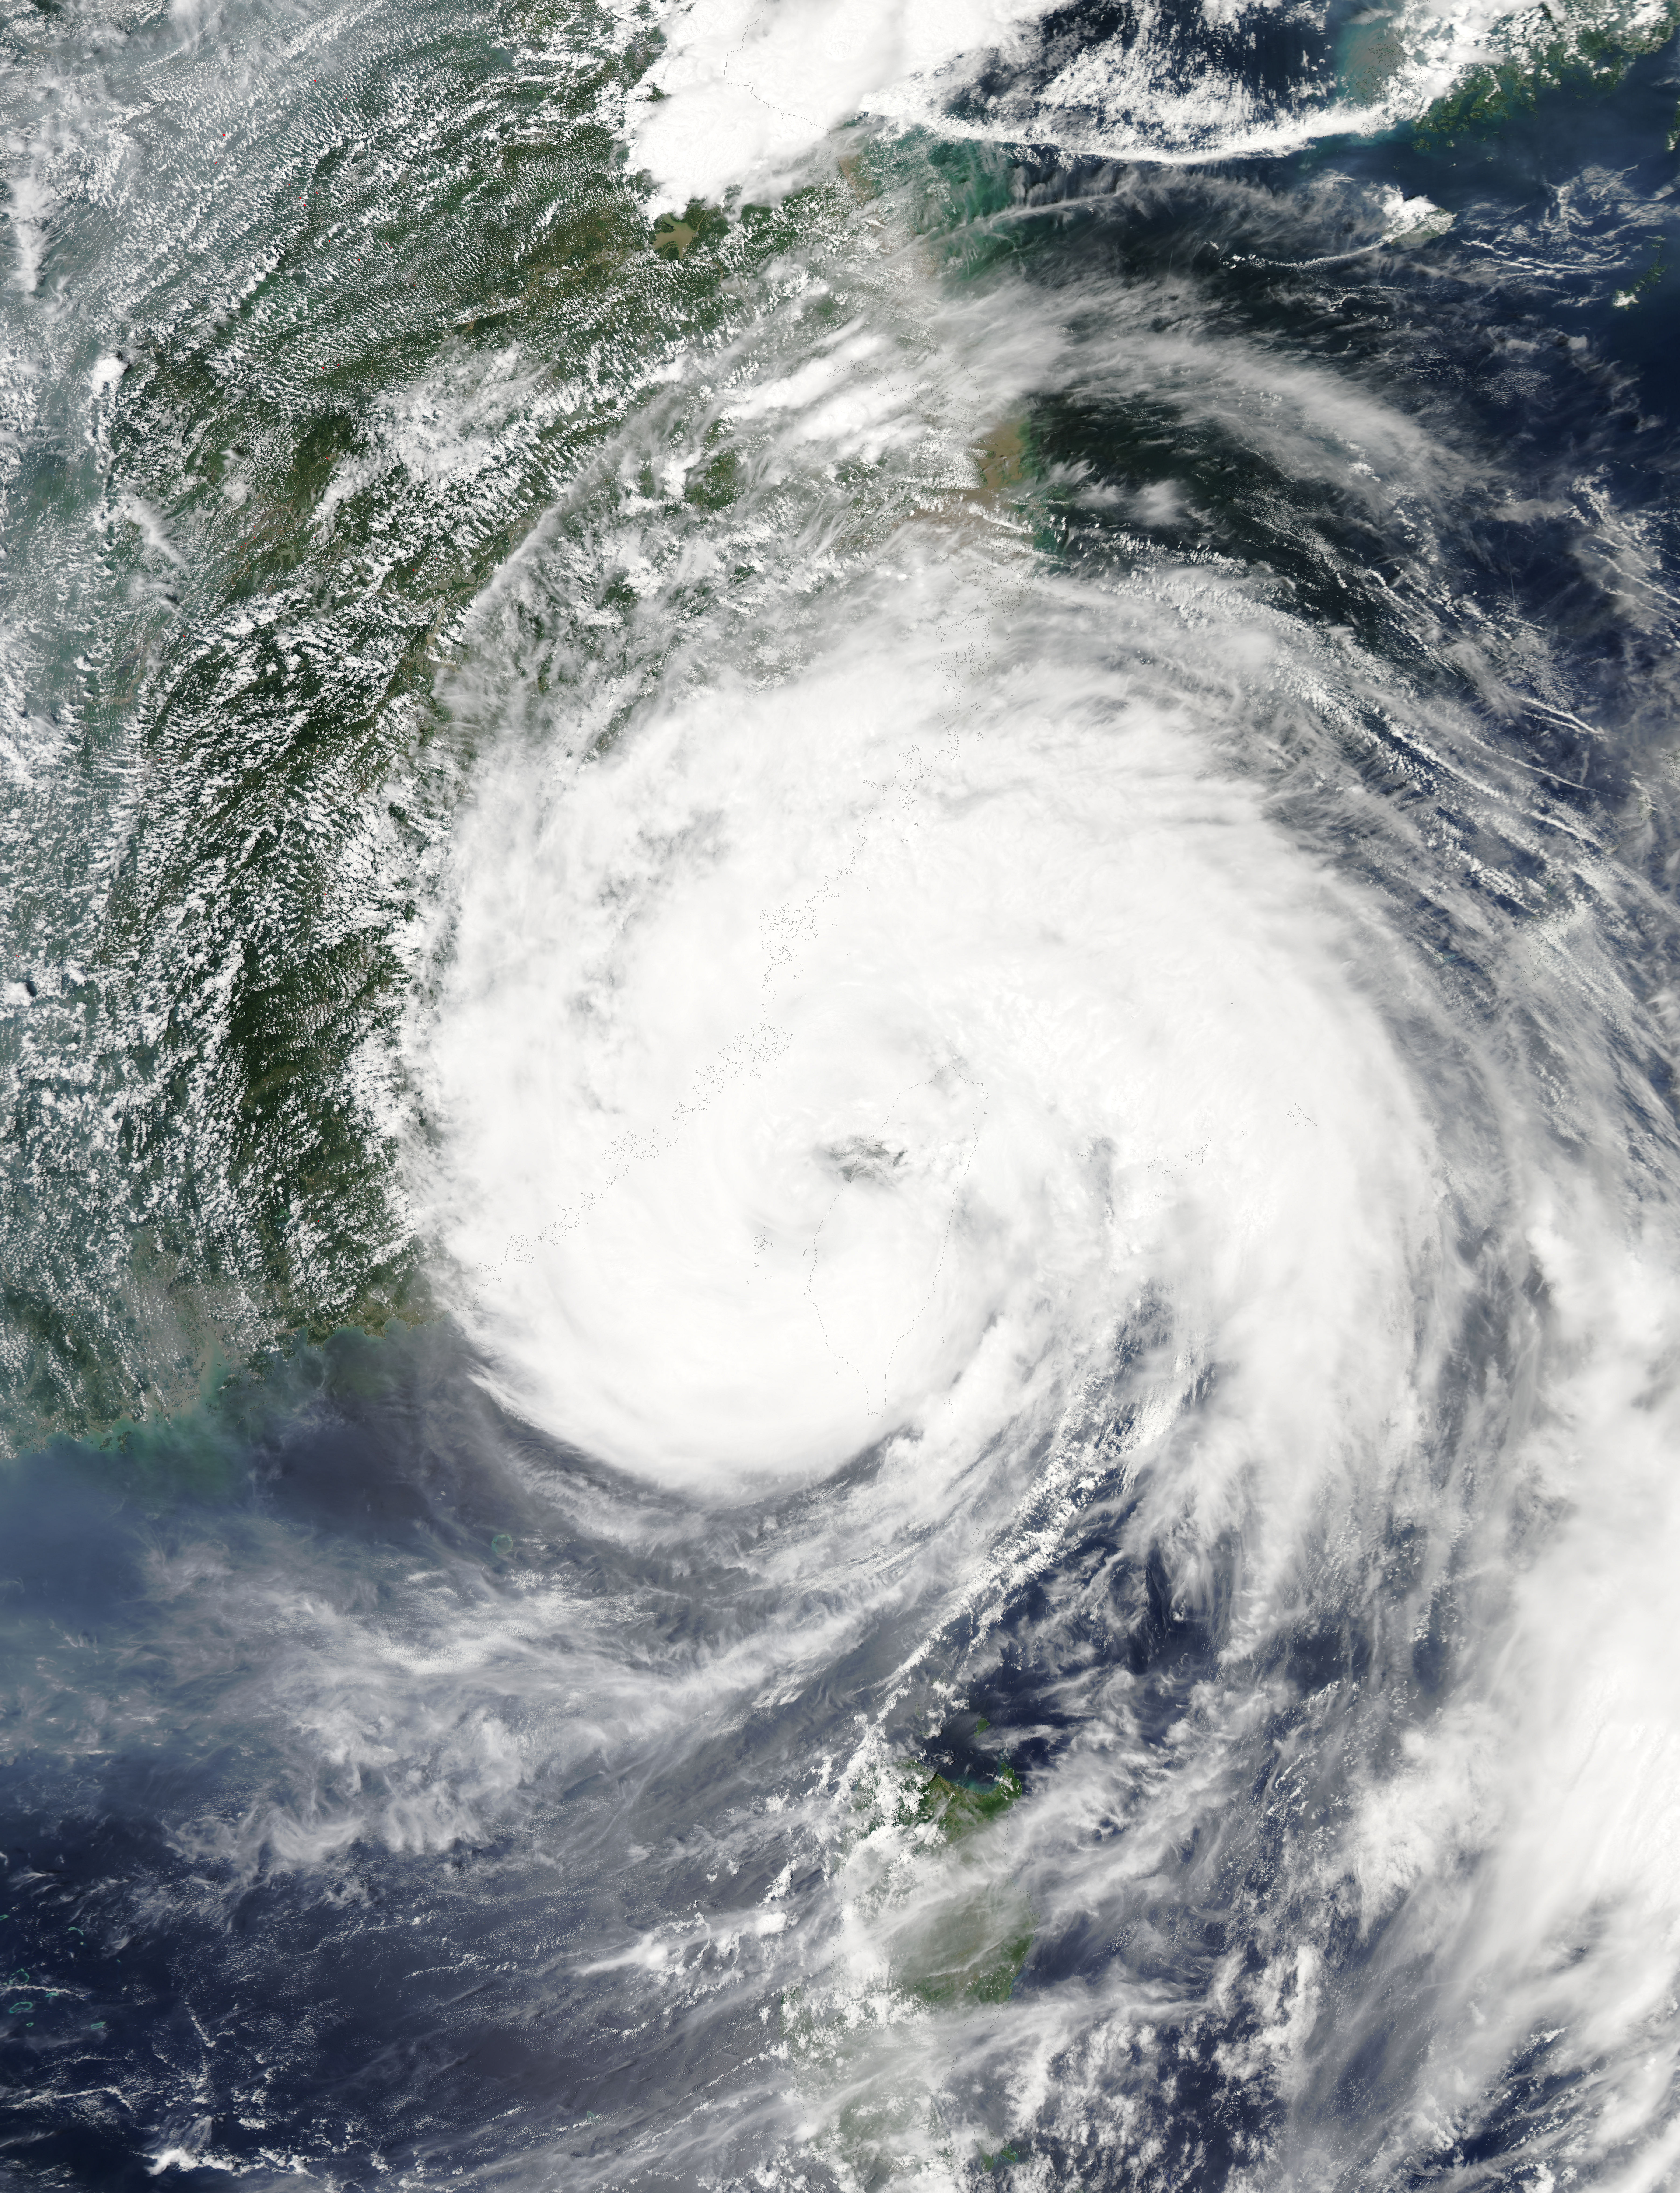

Typhoon Soudelor's Eye over Northwestern Taiwan

In this MODIS image from NASA's Aqua satellite, the eye of Typhoon Soudelor is seen over northwestern Taiwan on August 8, 2015 at 05:25 UTC (1:25 a.m. EDT). At that time, Soudelor had maximum sustained winds near 90 knots. It was less than 100 miles southwest of Taipei, Taiwan. Typhoon-force winds were felt up to 35 miles from the center, covering a 70 mile-wide diameter.

Credit: NASA Goddard MODIS Rapid Response Team/Jeff Schmaltz..NASA image use policy